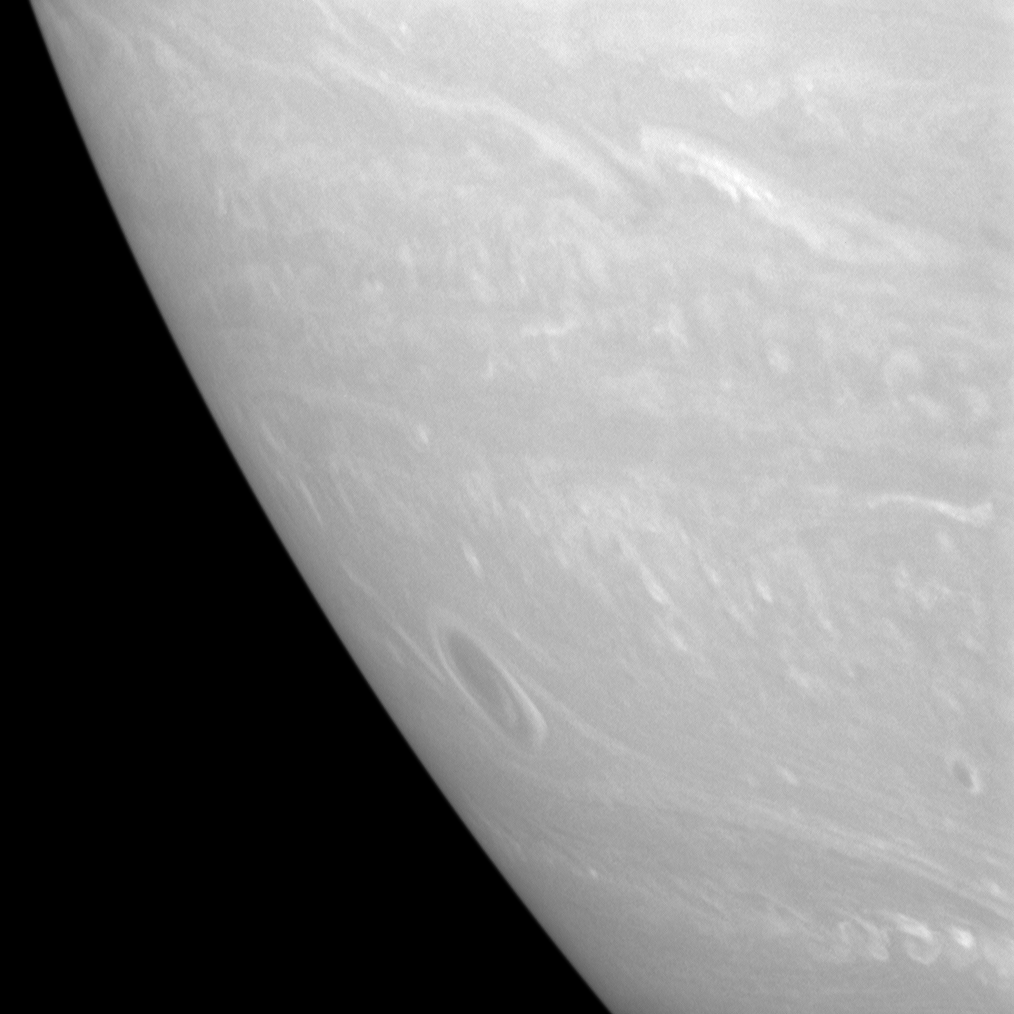

Stormy Spot

A great vortex, ringed by bright clouds, rolls through the southern skies of Saturn in this Cassini spacecraft view.

The image was taken using a spectral filter sensitive to wavelengths of infrared light centered at 750 nanometers. The view was obtained with the Cassini spacecraft narrow-angle camera on July 11, 2007 at a distance of approximately 2.8 million kilometers (1.8 million miles) from Saturn. Image scale is 17 kilometers (10 miles) per pixel.

The Cassini-Huygens mission is a cooperative project of NASA, the European Space Agency and the Italian Space Agency. The Jet Propulsion Laboratory, a division of the California Institute of Technology in Pasadena, manages the mission for NASA’s Science Mission Directorate, Washington, D.C. The Cassini orbiter and its two onboard cameras were designed, developed and assembled at JPL. The imaging operations center is based at the Space Science Institute in Boulder, Colo.

Credit: NASA/JPL/Space Science Institute